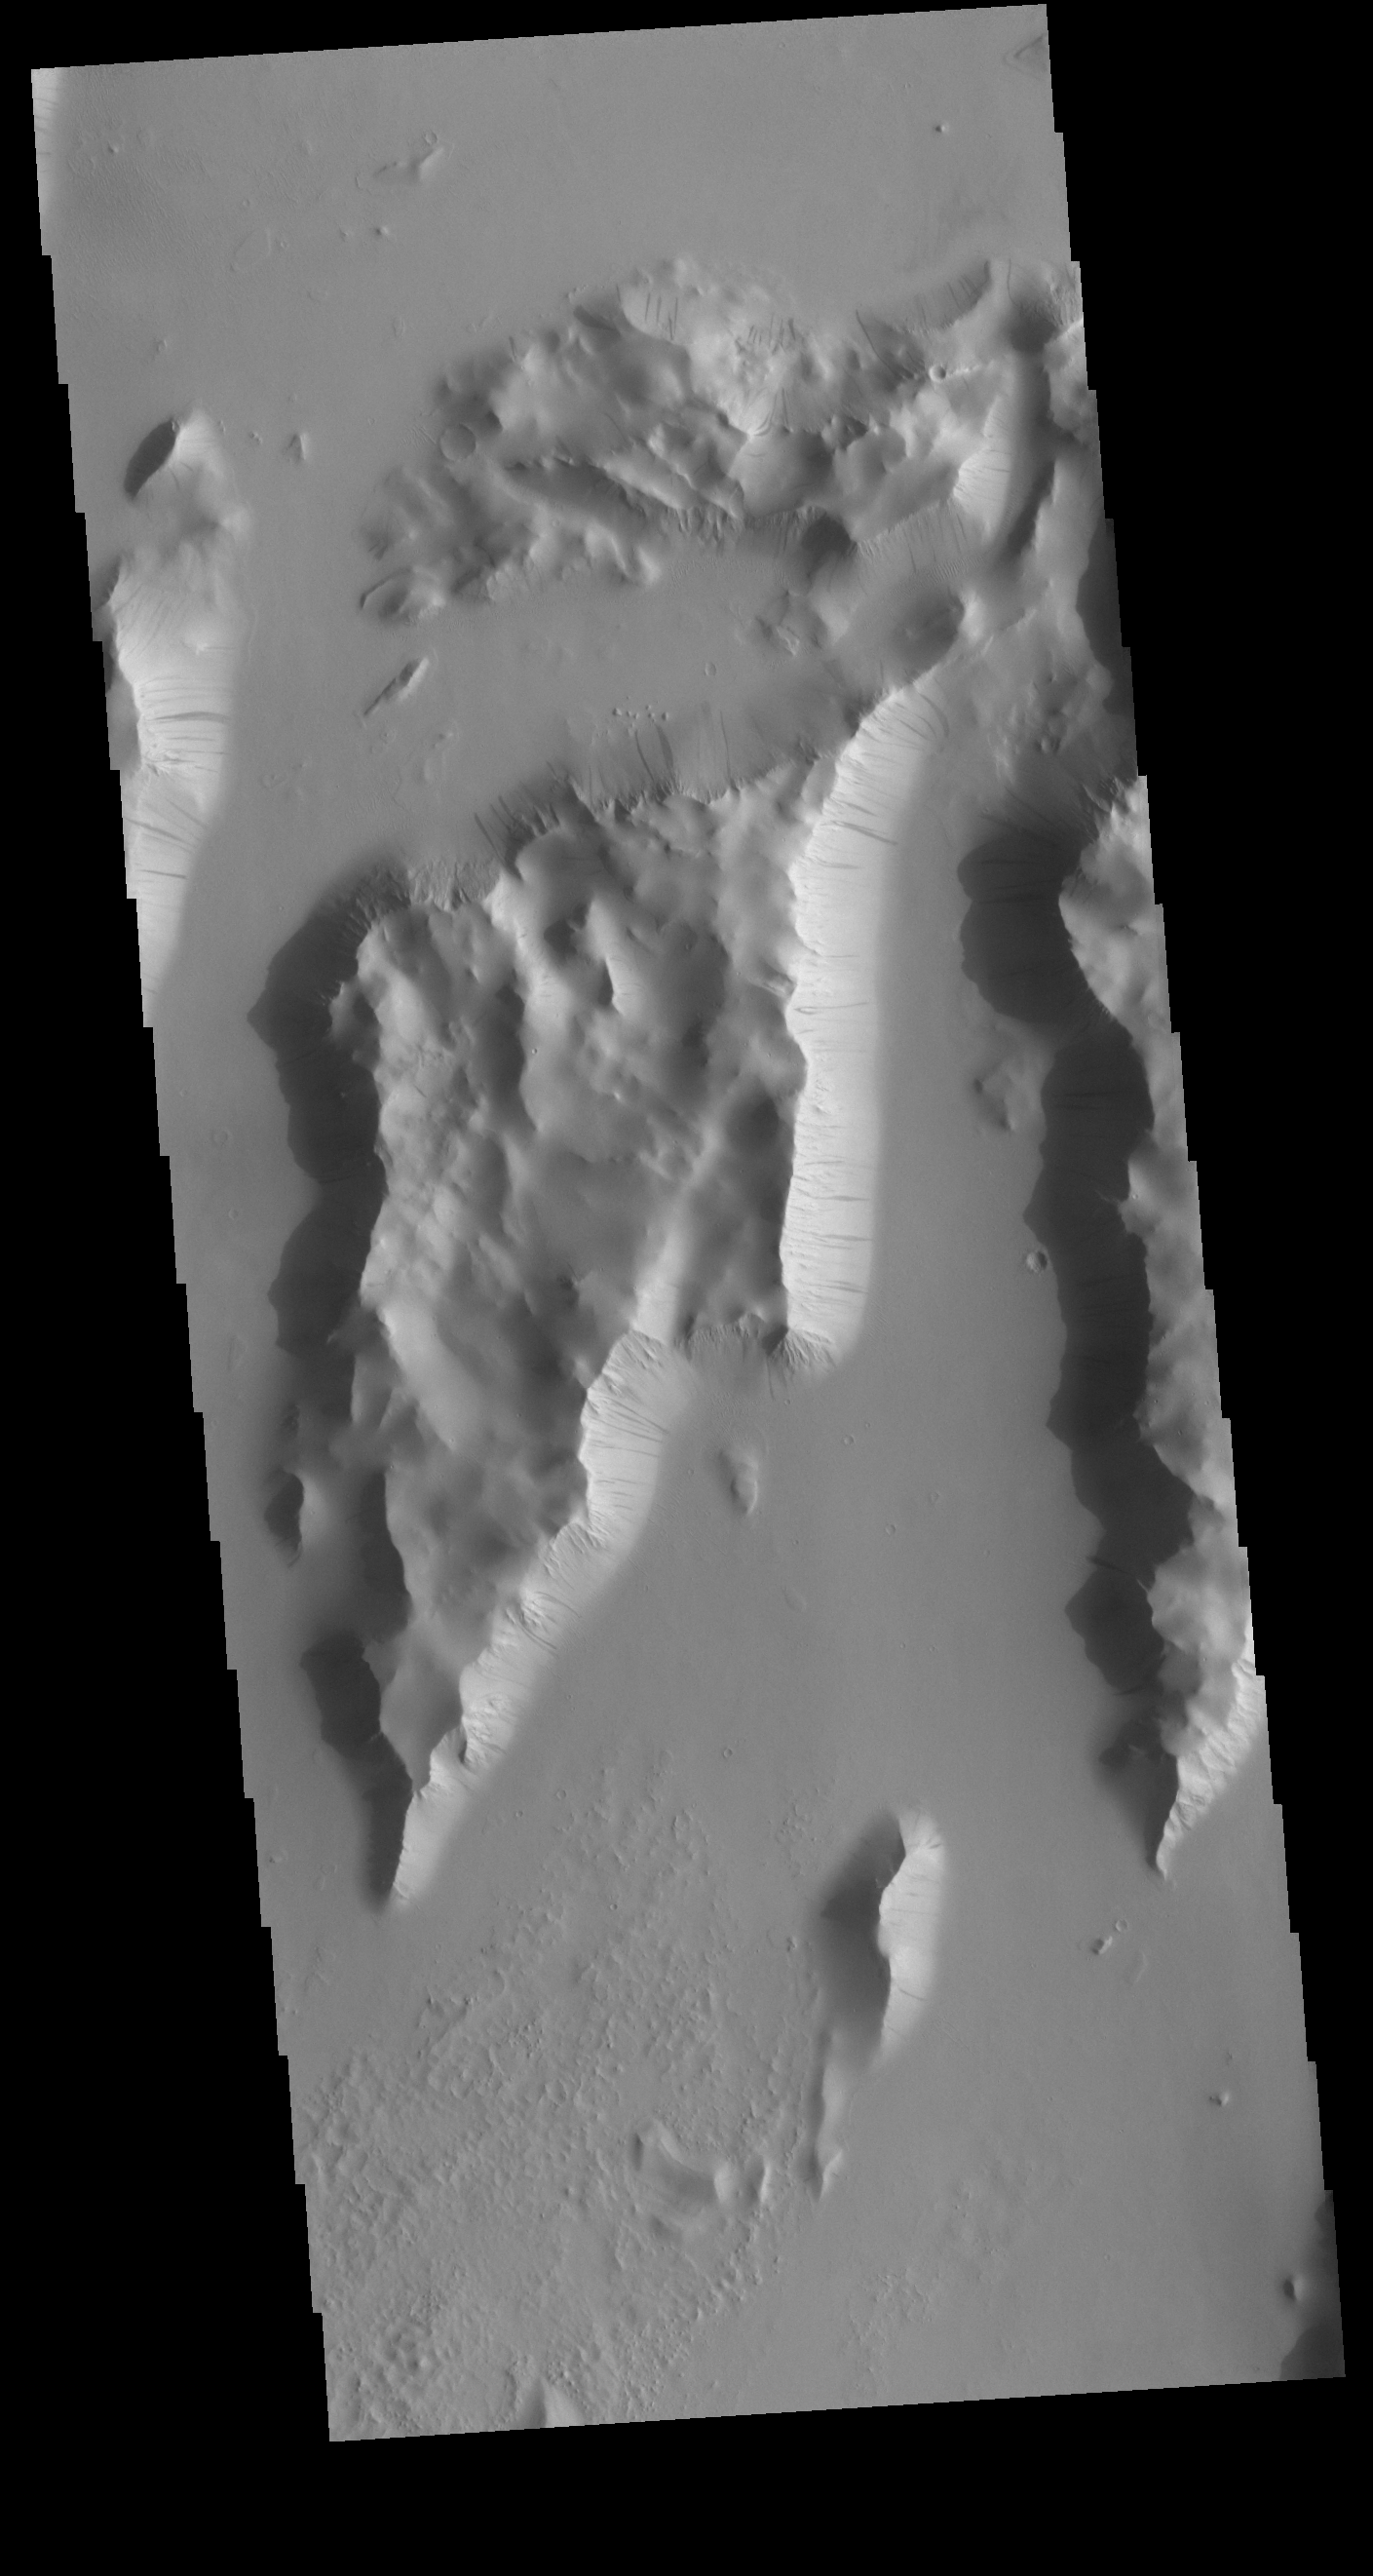

Lycus Sulci

Lycus Sulci is a very complex region surrounding the northern and western flanks of Olympus Mons. This VIS image shows some of the tectonic ridges found in Lycus Sulci as well as the dark slope streaks that are common in this region.

Credit: NASA/JPL-Caltech/ASU